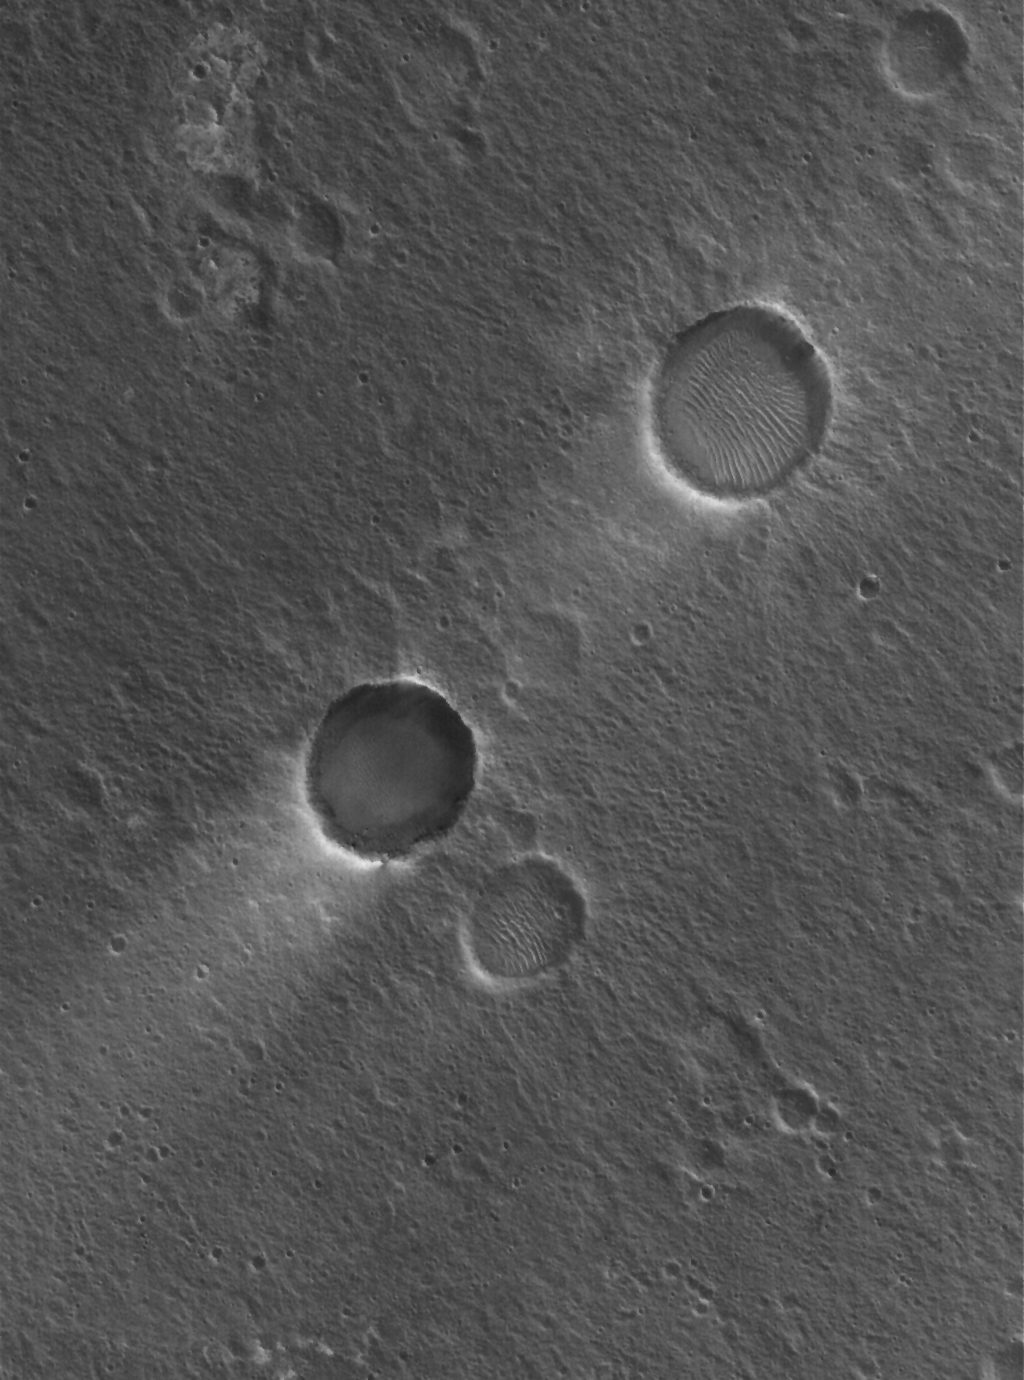

Craters and Streaks

1 April 2006
This Mars Global Surveyor (MGS) Mars Orbiter Camera (MOC) image shows two impact craters of nearly equal size, plus their associated wind streaks. These occur in far eastern Chryse Planitia. The wind streaks point toward the southwest (lower left), indicating that the responsible winds blew from the northeast. One of the two craters is shallower than the other, and has a suite of large, windblown ripples on its floor. The shallower crater with the ripples is probably older than the other, deeper crater.

Location near: 20.6°N, 30.1°W
Image width: ~3 km (~1.9 mi)
Illumination from: lower left
Season: Northern Winter

Credit: NASA/JPL/Malin Space Science Systems